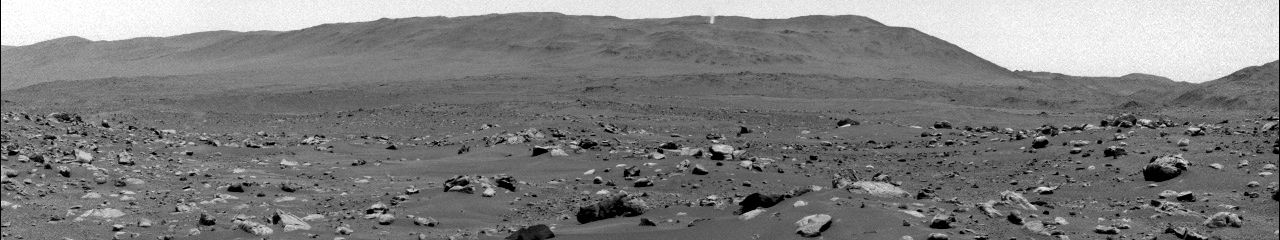

Martian Whirlwind Takes the ‘Thorofare’

The lower portion of a Martian dust devil was captured by one of the Navcams on NASA’s Perseverance rover on Aug. 30, 2023, the 899th Martian day, or sol, of the mission. The video, which has been enhanced in order to show maximal detail, was sped up 20 times and composed of 21 frames taken four seconds apart.

Using data from the imagery, mission scientists determined that the dust devil was about 2.5 miles (4 kilometers) away, at a location nicknamed “Thorofare Ridge,” and moving east to west at a clip of about 12 mph (19 kph). They calculated its width to be about 200 feet (60 meters). While only the bottom 387 feet (118 meters) of the swirling vortex are visible in the camera frame, scientists used the dust devil’s shadow to estimate its full height at about 1.2 miles (2 kilometers).

A key objective for Perseverance’s mission on Mars is astrobiology, including the search for signs of ancient microbial life. The rover will characterize the planet’s geology and past climate, pave the way for human exploration of the Red Planet, and be the first mission to collect and cache Martian rock and regolith (broken rock and dust).

Subsequent NASA missions, in cooperation with ESA (European Space Agency), would send spacecraft to Mars to collect these sealed samples from the surface and return them to Earth for in-depth analysis.

The Mars 2020 Perseverance mission is part of NASA’s Moon to Mars exploration approach, which includes Artemis missions to the Moon that will help prepare for human exploration of the Red Planet.

JPL, which is managed for NASA by Caltech in Pasadena, California, built and manages operations of the Perseverance rover.

Credit: NASA/JPL-Caltech